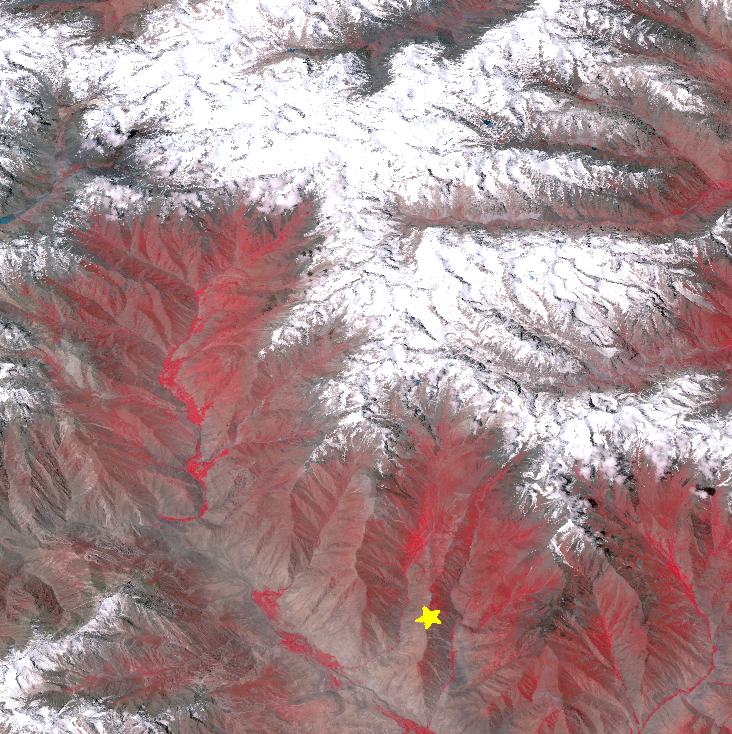

Earthquake in Hindu Kush Region, Afghanistan

On Oct. 26, 2015, a magnitude 7.5 earthquake struck in the Hindu Kush region of northeastern Afghanistan. The earthquake’s epicenter was at a depth of 130 miles (210 kilometers), on a probable shallowly dipping thrust fault. At this location, the Indian subcontinent moves northward and collides with Eurasia, subducting under the Asian continent, and raising the highest mountains in the world. This type of earthquake is common in the area: a similar earthquake occurred 13 years ago about 12 miles (20 kilometers) away. This perspective image from the Advanced Spaceborne Thermal Emission and Reflection Radiometer (ASTER) instrument on NASA’s Terra spacecraft, looking southwest, shows the hypocenter with a star. The image was acquired July 8, 2015, and is located near 36.4 degrees north, 70.7 degrees east.

With its 14 spectral bands from the visible to the thermal infrared wavelength region and its high spatial resolution of 15 to 90 meters (about 50 to 300 feet), ASTER images Earth to map and monitor the changing surface of our planet. ASTER is one of five Earth-observing instruments launched Dec. 18, 1999, on Terra. The instrument was built by Japan’s Ministry of Economy, Trade and Industry. A joint U.S./Japan science team is responsible for validation and calibration of the instrument and data products.

The broad spectral coverage and high spectral resolution of ASTER provides scientists in numerous disciplines with critical information for surface mapping and monitoring of dynamic conditions and temporal change. Example applications are: monitoring glacial advances and retreats; monitoring potentially active volcanoes; identifying crop stress; determining cloud morphology and physical properties; wetlands evaluation; thermal pollution monitoring; coral reef degradation; surface temperature mapping of soils and geology; and measuring surface heat balance.

The U.S. science team is located at NASA’s Jet Propulsion Laboratory, Pasadena, Calif. The Terra mission is part of NASA’s Science Mission Directorate, Washington, D.C.

Credit: NASA/GSFC/METI/ERSDAC/JAROS, and U.S./Japan ASTER Science Team